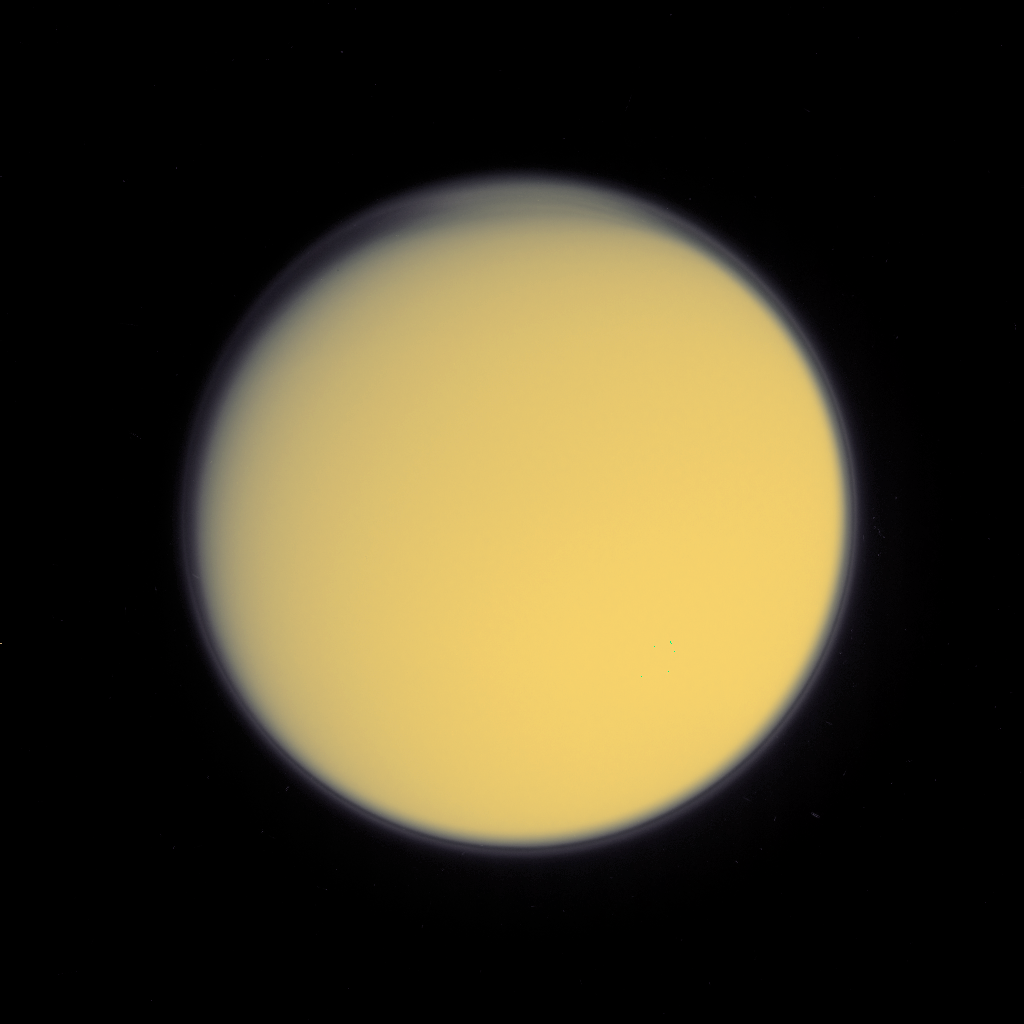

High Haze in Color

A global detached haze layer and discrete cloud-like features high above Titan’s northern terminator (day-night transition) are visible in this image acquired on October 24, 2004, as the Cassini spacecraft neared its first close encounter with Titan. This full disk view of Titan is a colorized version of the ultraviolet image released on October 25, 2004 (PIA06120). The globe of Titan and the haze have been given colors that are close to what the natural colors are believed to be.

The image was acquired at a distance of about 1 million kilometers (621,371 miles) in a near ultraviolet filter that is sensitive to scattering by small particles. The Sun preferentially illuminates the southern hemisphere at this time; the north polar region is in darkness. The well-known global detached haze layer, hundreds of kilometers above Titan’s surface, is produced by photochemical reactions and visible as a thin ring of bright material around the entire planet. At the northern high-latitude edge of the image, additional striations are visible, caused by particulates that are high enough to be illuminated by the Sun even though the surface directly below is in darkness. These striations may simply be caused by a wave propagating through the detached haze, or they may be evidence of additional regional haze or cloud layers not present at other latitudes.

The Cassini-Huygens mission is a cooperative project of NASA, the European Space Agency and the Italian Space Agency. The Jet Propulsion Laboratory, a division of the California Institute of Technology in Pasadena, manages the Cassini-Huygens mission for NASA’s Office of Space Science, Washington, D.C. The Cassini orbiter and its two onboard cameras, were designed, developed and assembled at JPL. The imaging team is based at the Space Science Institute, Boulder, Colo.

Credit: NASA/JPL/Space Science Institute